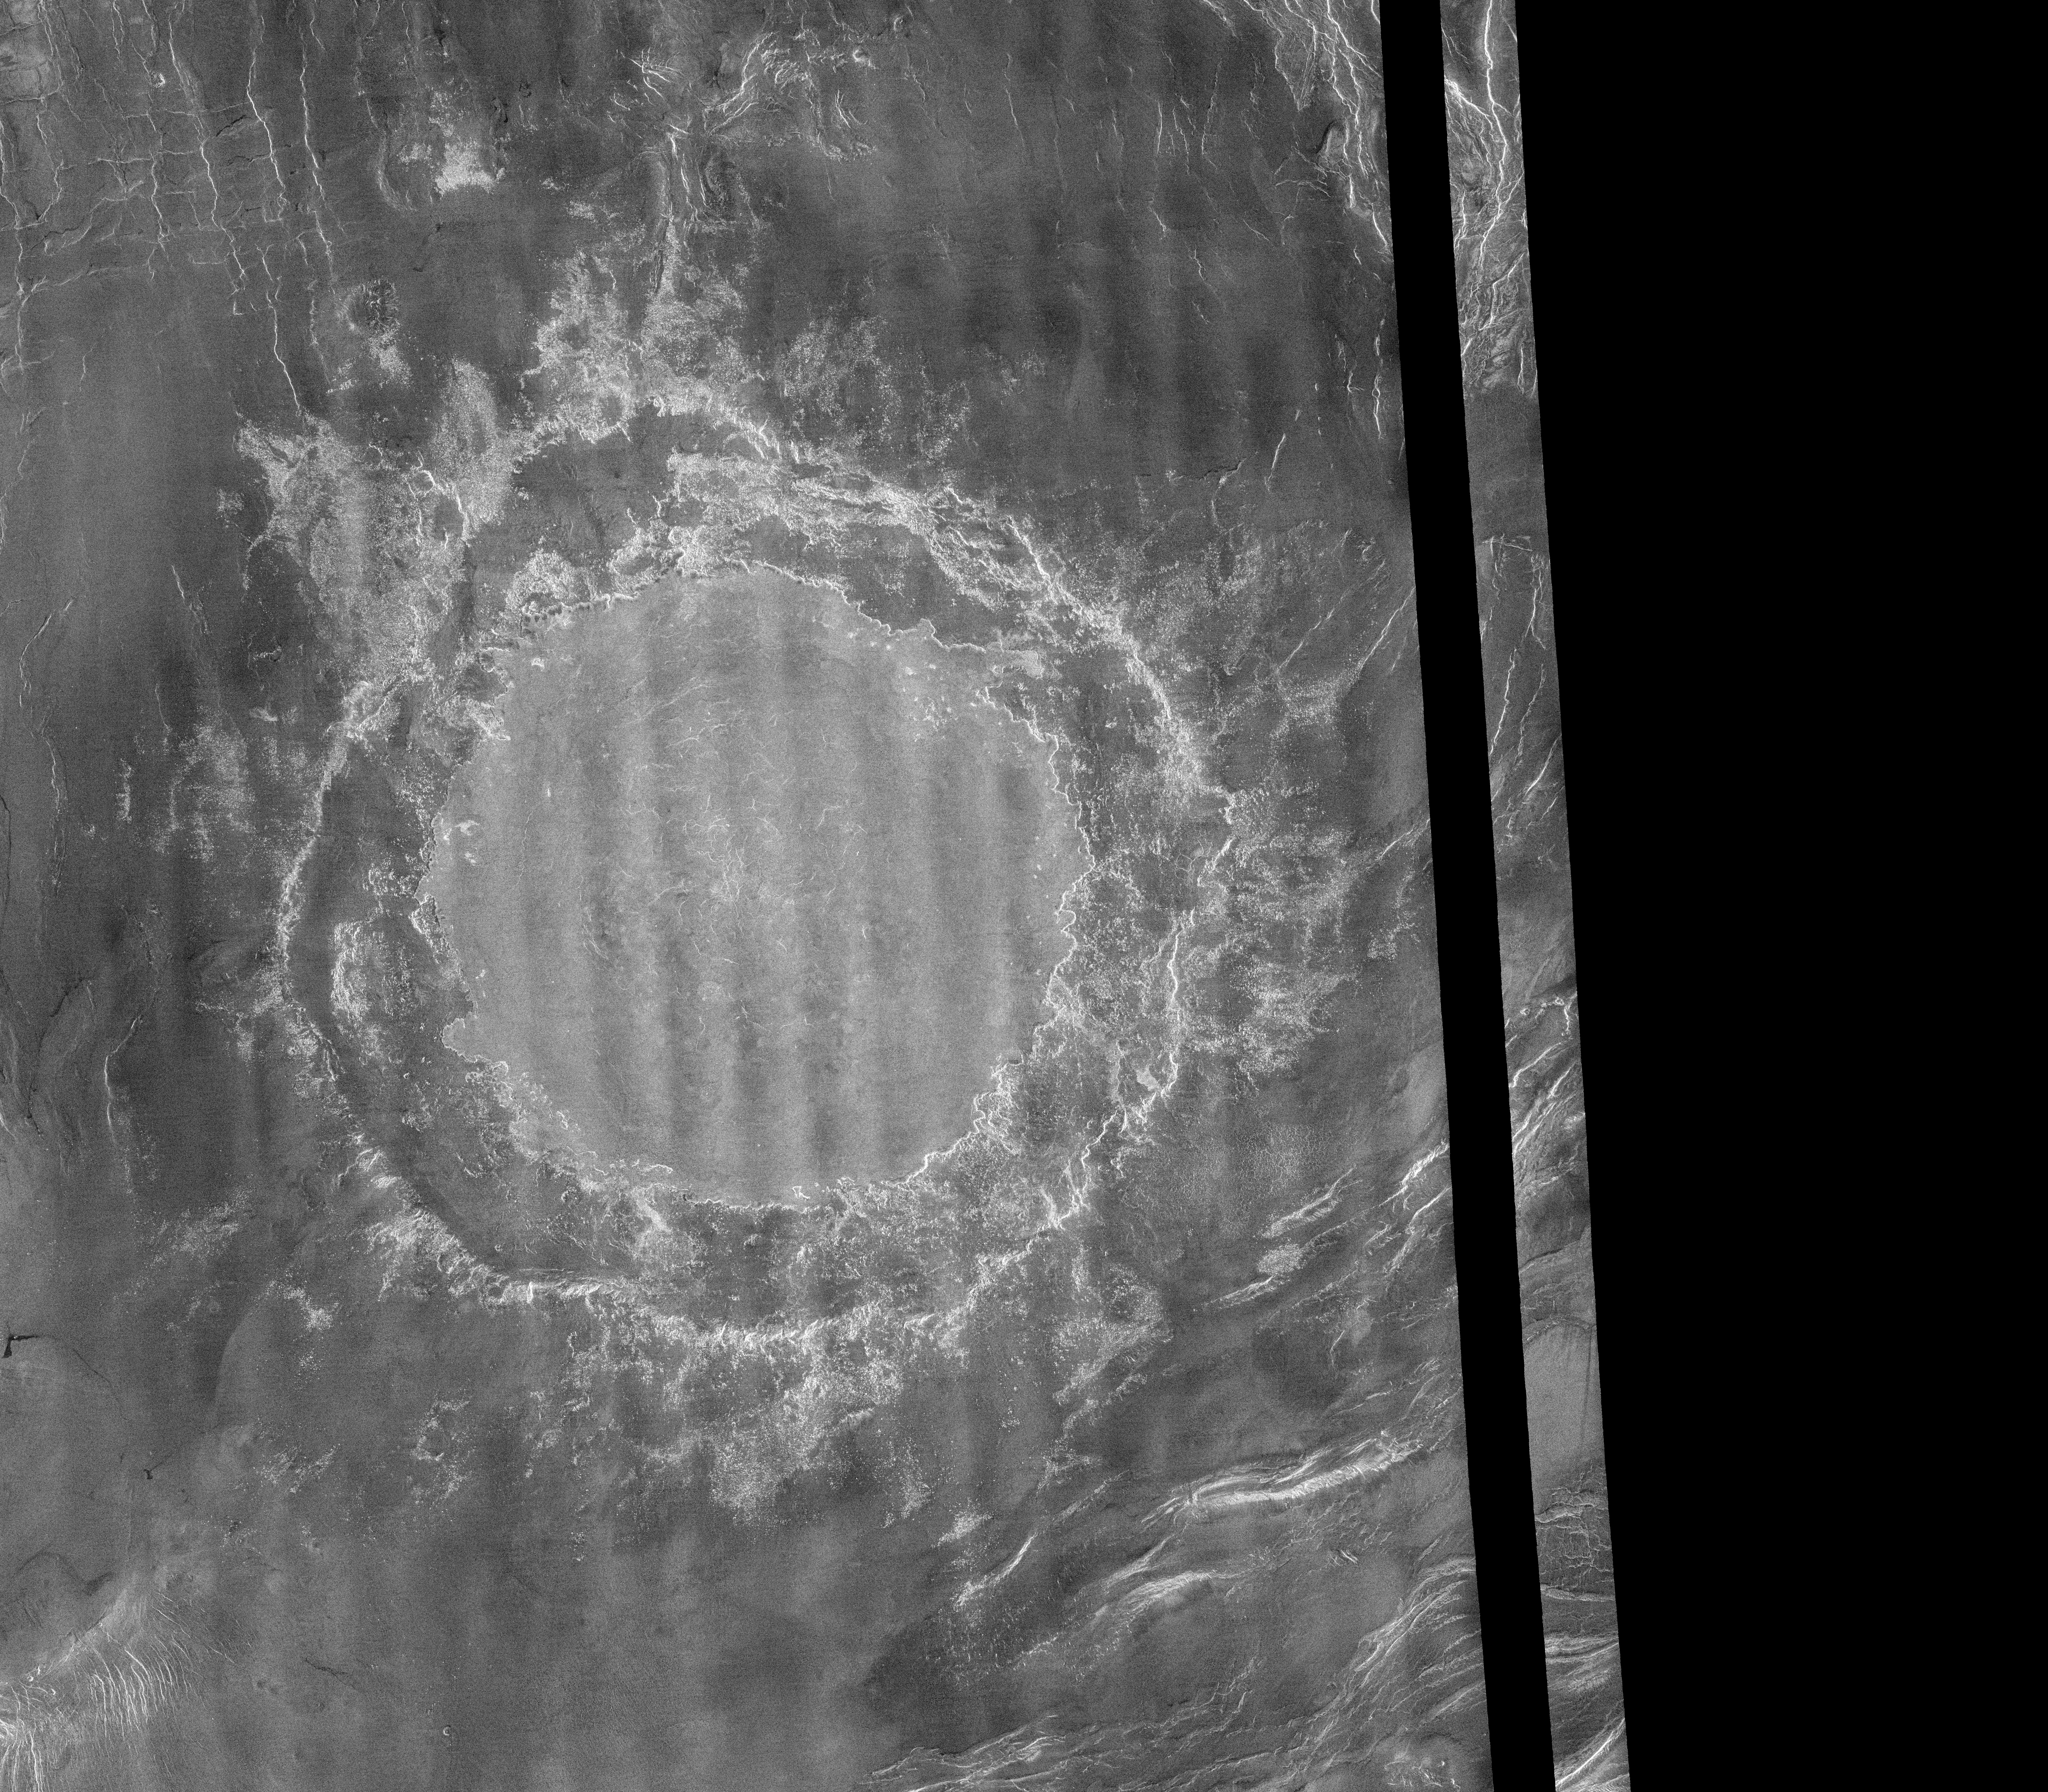

Venus – Mead Crater

This Magellan image mosaic shows the largest (275 kilometers in diameter [170 miles]) impact crater known to exist on Venus at this point in the Magellan mission. The crater is located north of Aphrodite Terra and east of Eistla Regio at latitude 12.5 degrees north and longitude 57.4 degrees east, and was imaged during Magellan orbit 804 on November 12, 1990. The Magellan science team has proposed to name this crater Mead, after Margaret Mead, the American Anthropologist (1901- 1978). All Magellan-based names of features on Venus are, of course, only proposed until final approval is given by the International Astronomical Union-Commission on Planetary Nomenclature. Mead is classified as a multi-ring crater with its innermost, concentric scarp being interpreted as the rim of the original crater cavity. No inner peak-ring of mountain massifs is observed on Mead. The presence of hummocky, radar-bright crater ejecta crossing the radar-dark floor terrace and adjacent outer rim scarp suggests that the floor terrace is probably a giant rotated block that is concentric to, but lies outside of, the original crater cavity. The flat, somewhat brighter inner floor of Mead is interpreted to result from considerable infilling of the original crater cavity by impact melt and/or by volcanic lavas. To the southeast of the crater rim, emplacement of hummocky ejecta appears to have been impeded by the topography of preexisting ridges, thus suggesting a very low ground-hugging mode of deposition for this material. Radar illumination on this and all other Magellan image products is from the left to the right in the scene.

Credit: NASA/JPL